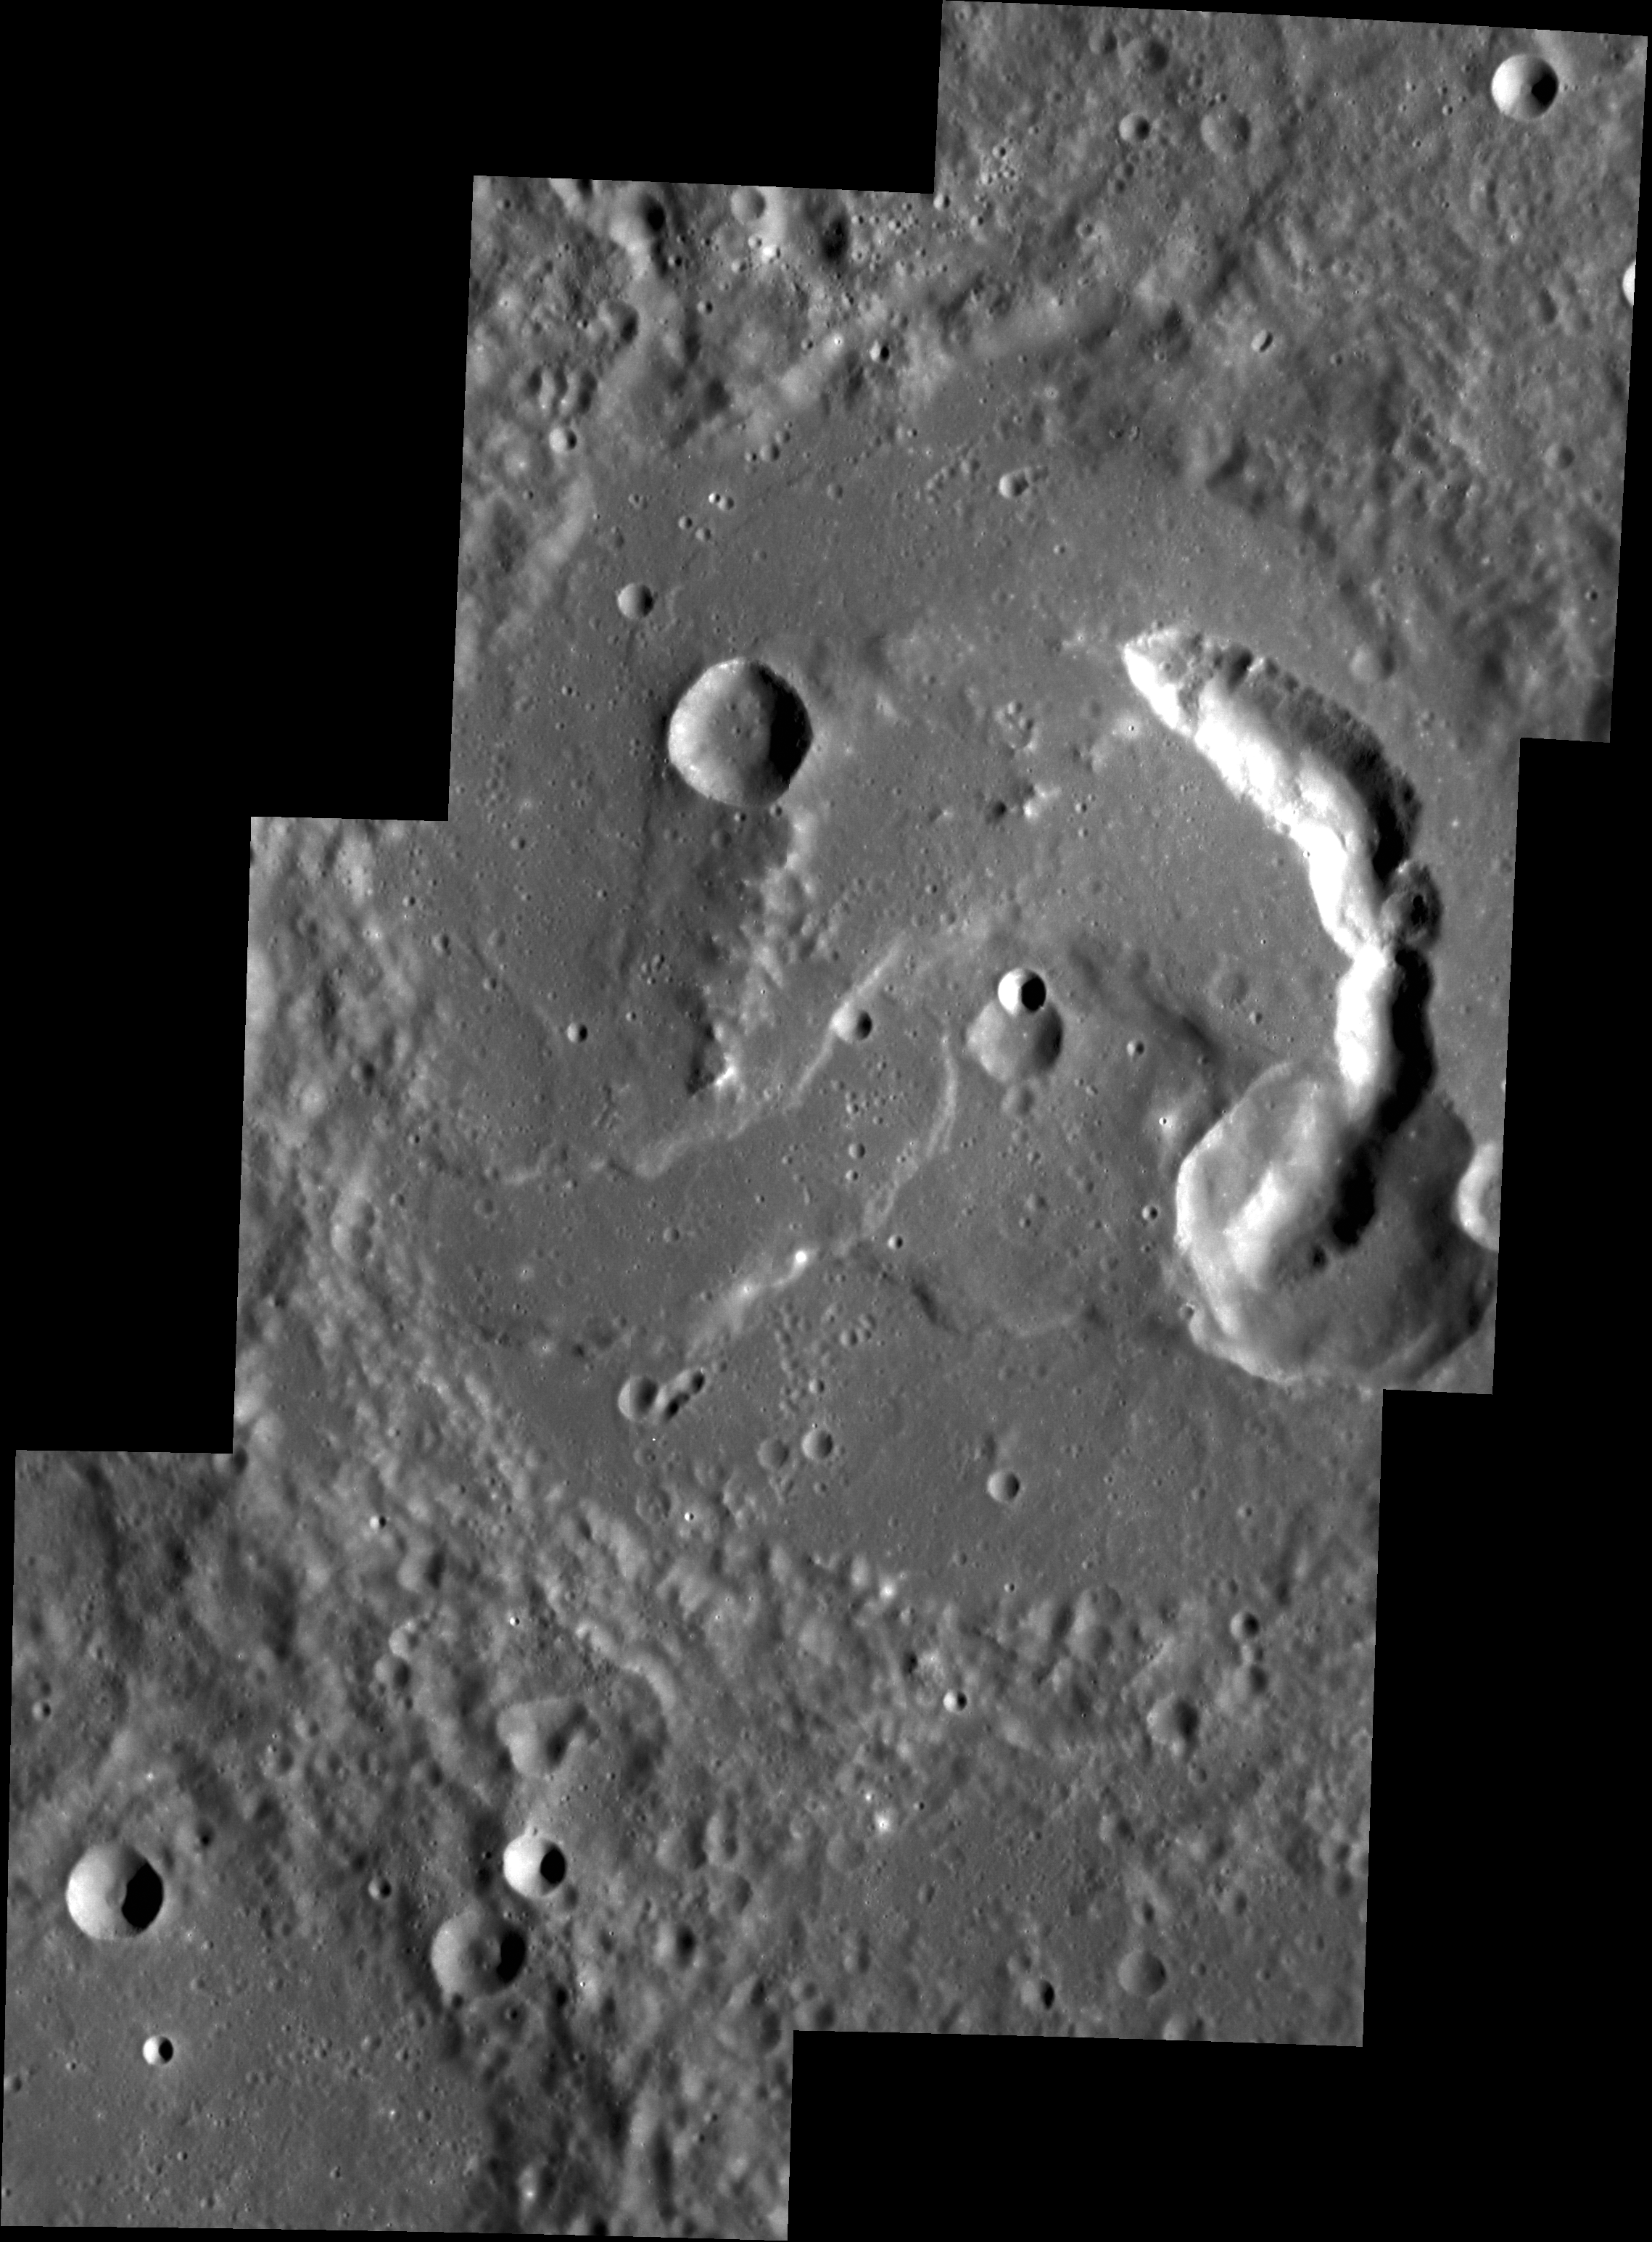

Comma for Your Thoughts

Picasso crater’s comma-shaped pit is fully shown in this monochrome targeted mosaic. Picasso was first seen at close range in MESSENGER’s third flyby and since then has continued to be an object of study due to its unusual floor formation. This type of pit has been seen in various locations around Mercury, and is hypothesized to be a location where subsurface magma has evacuated, causing the surface to cave in.

This image was acquired as a high-resolution targeted observation. Targeted observations are images of a small area on Mercury’s surface at resolutions much higher than the 200-meter/pixel morphology base map. It is not possible to cover all of Mercury’s surface at this high resolution, but typically several areas of high scientific interest are imaged in this mode each week.

Date acquired: July 04, 2012
Image Mission Elapsed Time (MET): 249871949, 249872007, 249872064, 249929575, 249929635, 249929693
Image ID: 2135709, 2135710, 2135711, 2139713, 2139714, 2139715
Instrument: Narrow Angle Camera (NAC) of the Mercury Dual Imaging System (MDIS)
Center Latitude: 3.35°
Center Longitude: 50.60° E
Resolution: 65 meters/pixel
Scale: Picasso crater is 133 km (83 miles) in diameter.
Incidence Angle: 63.8°
Emission Angle: 3.2°
Phase Angle: 60.6°

The MESSENGER spacecraft is the first ever to orbit the planet Mercury, and the spacecraft’s seven scientific instruments and radio science investigation are unraveling the history and evolution of the Solar System’s innermost planet. Visit the Why Mercury? section of this website to learn more about the key science questions that the MESSENGER mission is addressing. During the one-year primary mission, MDIS acquired 88,746 images and extensive other data sets. MESSENGER is now in a year-long extended mission, during which plans call for the acquisition of more than 80,000 additional images to support MESSENGER’s science goals.

These images are from MESSENGER, a NASA Discovery mission to conduct the first orbital study of the innermost planet, Mercury. For information regarding the use of images, see the MESSENGER image use policy.

Credit: NASA/Johns Hopkins University Applied Physics Laboratory/Carnegie Institution of Washington